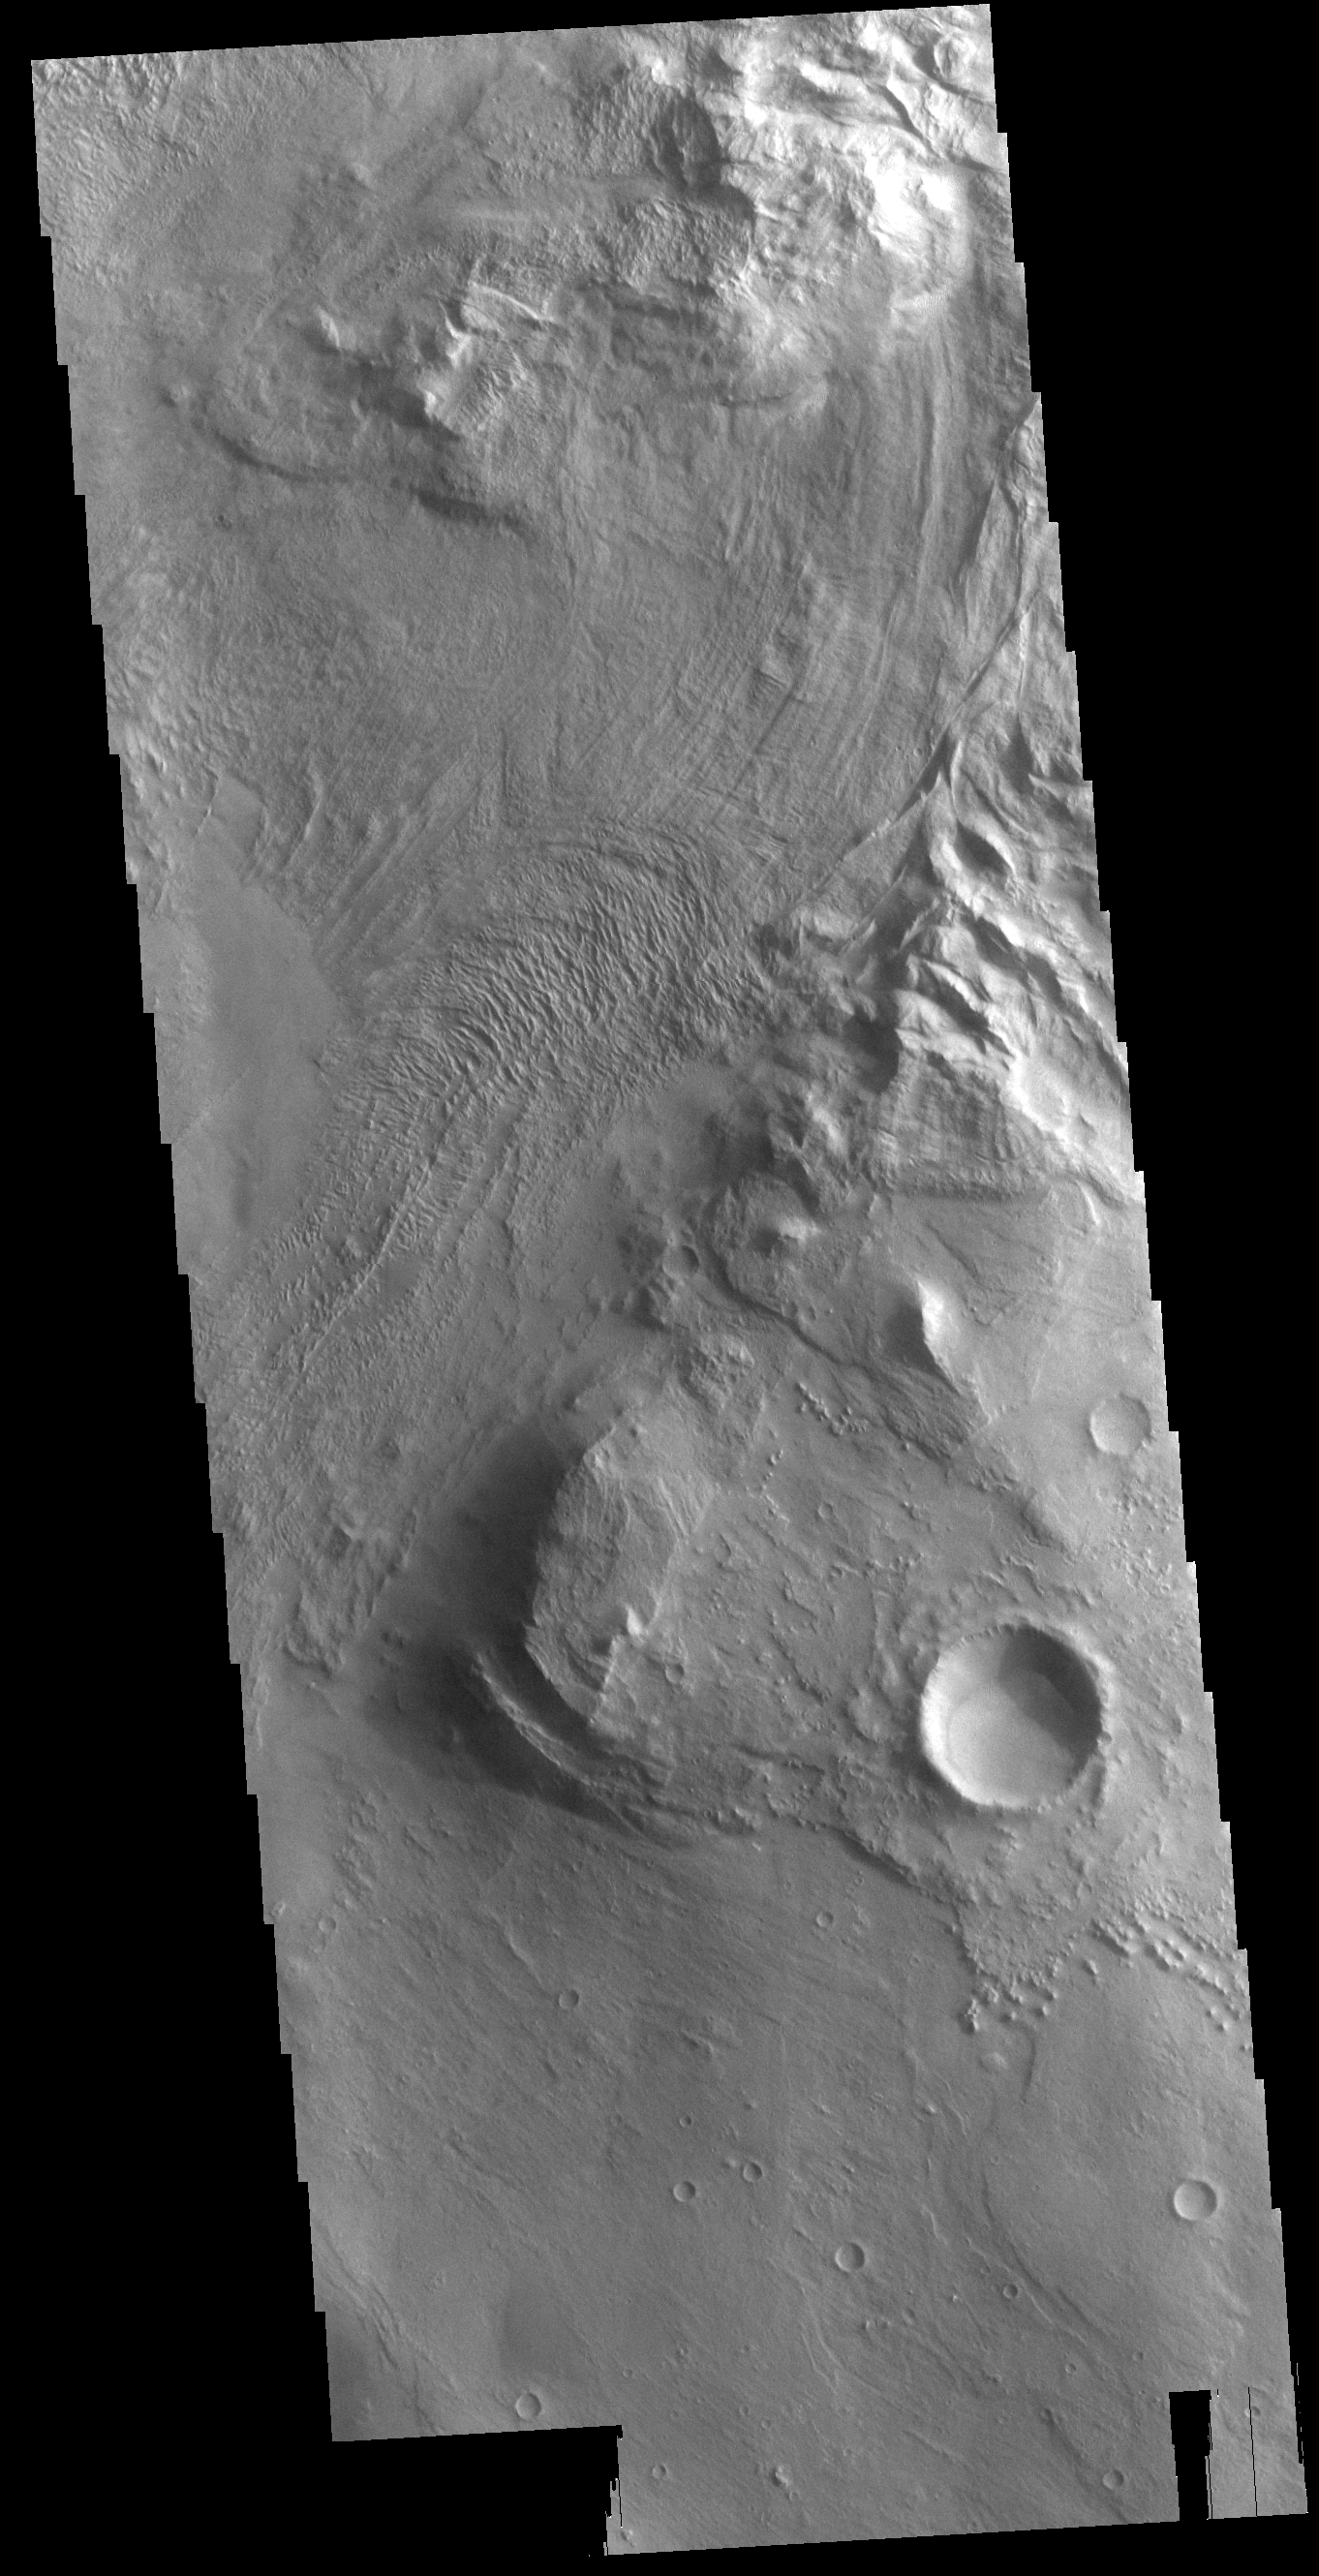

Melas Chasma

This VIS image is located in Melas Chasma. The linear and arcuate features at the top of the image are on the surface of a large landslide. This region of Melas Chasma is covered by several very large landslide deposits. Melas Chasma is part of the largest canyon system on Mars, Valles Marineris. At only 563 km long (349 miles) Melas is not the longest canyon, but it is the widest. Located in the center of Valles Marineris, it has depths up to 9,000 meters (30,000 feet) from the surrounding plains. In addition to landslide deposits, there are layered materials and sand dunes. There is evidence of both water and wind action as modes of formation for many of the interior deposits.

Credit: NASA/JPL-Caltech/ASU